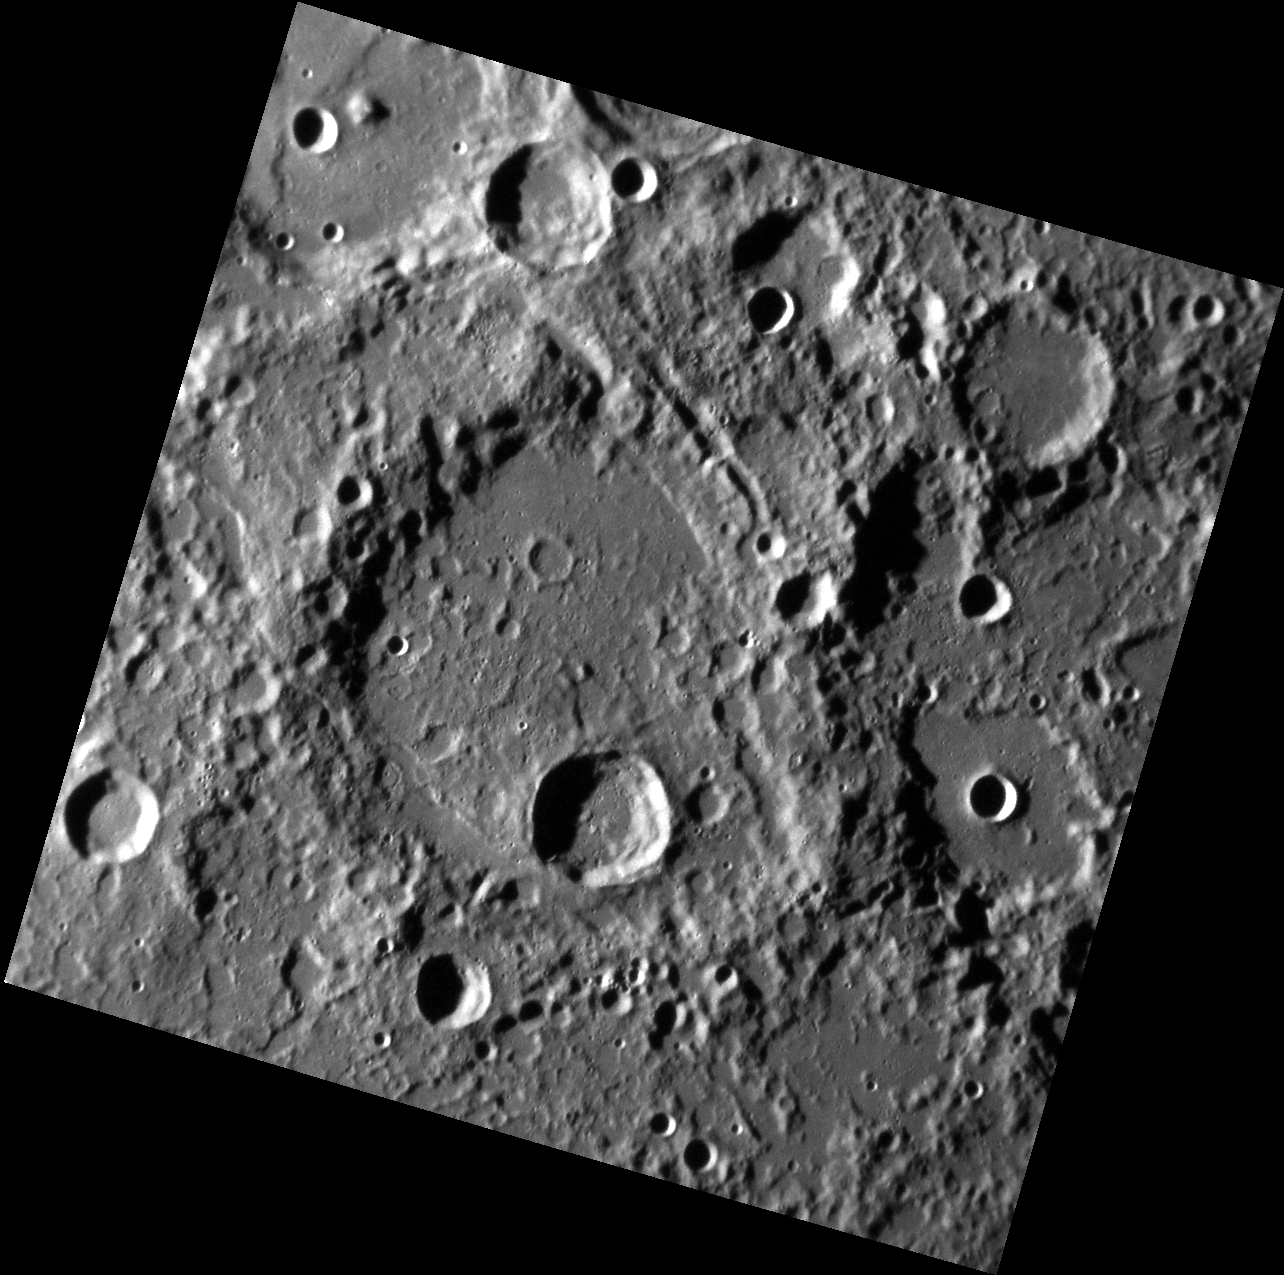

Wherefore Stopp’st Thou Me?

Like the Wedding Guest in the thrall of the Ancient Mariner, we are transfixed by the stunning landscape of today’s image and the dramatic story it tells. The large degraded impact crater near the center is Coleridge. It has been pummeled by later impacts, crumpled by the formation of lobate scarps, deeply incised by secondary crater chains, and much of the interior and low-lying portions of the exterior have been infilled by plains volcanism.

Samuel Taylor Coleridge (1772-1834) was an English poet, known for The Rime of the Ancient Mariner and Kubla Khan.

This image was acquired as part of MDIS’s high-incidence-angle base map. The high-incidence-angle base map complements the surface morphology base map of MESSENGER’s primary mission that was acquired under generally more moderate incidence angles. High incidence angles, achieved when the Sun is near the horizon, result in long shadows that accentuate the small-scale topography of geologic features. The high-incidence-angle base map was acquired with an average resolution of 200 meters/pixel.

Date acquired: October 09, 2013
Image Mission Elapsed Time (MET): 23641933
Image ID: 4974199
Instrument: Narrow Angle Camera (NAC) of the Mercury Dual Imaging System (MDIS)
Center Latitude: 55.4° S
Center Longitude: 294.1° E
Resolution: 209 meters/pixel
Scale: The image is about 225 km (140 mi.) across
Incidence Angle: 79.3°
Emission Angle: 8.5°
Phase Angle: 70.8°
North is up in this image.

The MESSENGER spacecraft is the first ever to orbit the planet Mercury, and the spacecraft’s seven scientific instruments and radio science investigation are unraveling the history and evolution of the Solar System’s innermost planet. During the first two years of orbital operations, MESSENGER acquired over 150,000 images and extensive other data sets. MESSENGER is capable of continuing orbital operations until early 2015.

For information regarding the use of images, see the MESSENGER image use policy.

Credit: NASA/Johns Hopkins University Applied Physics Laboratory/Carnegie Institution of Washington